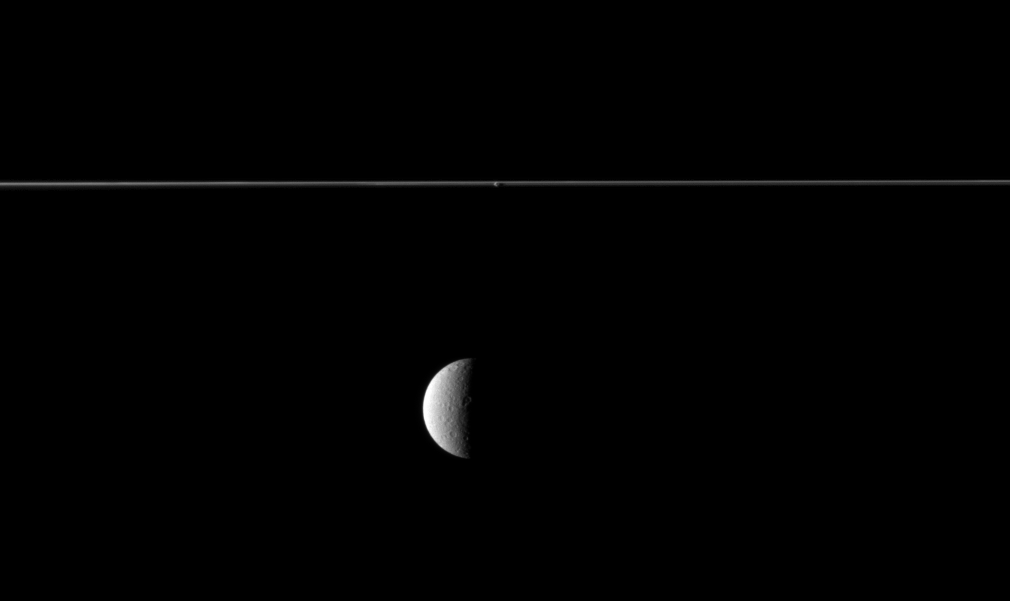

Rhea and Edge-On Rings

From just below the plane of Saturn’s rings, the Cassini spacecraft looks at the rings edge-on and sees the planet’s second largest moon beyond.

Although Rhea may appear to be in the foreground of this image, it is not. The rings are closer to Cassini. The small moon Prometheus, orbiting between the A ring and the thin F ring, is also visible here near the upper middle of the image. This view looks toward the Saturn-facing side of Rhea (1,528 kilometers, or 949 miles across) and the leading hemisphere of Prometheus (86 kilometers, or 53 miles across). This view looks toward the southern, unilluminated side of the rings from just below the ringplane.

The image was taken in visible light with the Cassini spacecraft narrow-angle camera on Jan. 31, 2010. The view was obtained at a distance of approximately 2.5 million kilometers (1.6 million miles) from Rhea and approximately 2 million kilometers (1.2 million miles) from Prometheus. Image scale is 15 kilometers (9 miles) per pixel on Rhea and 12 kilometers (7 miles) per pixel on Prometheus.

The Cassini-Huygens mission is a cooperative project of NASA, the European Space Agency and the Italian Space Agency. The Jet Propulsion Laboratory, a division of the California Institute of Technology in Pasadena, manages the mission for NASA’s Science Mission Directorate, Washington, D.C. The Cassini orbiter and its two onboard cameras were designed, developed and assembled at JPL. The imaging operations center is based at the Space Science Institute in Boulder, Colo.

Credit: NASA/JPL/Space Science Institute